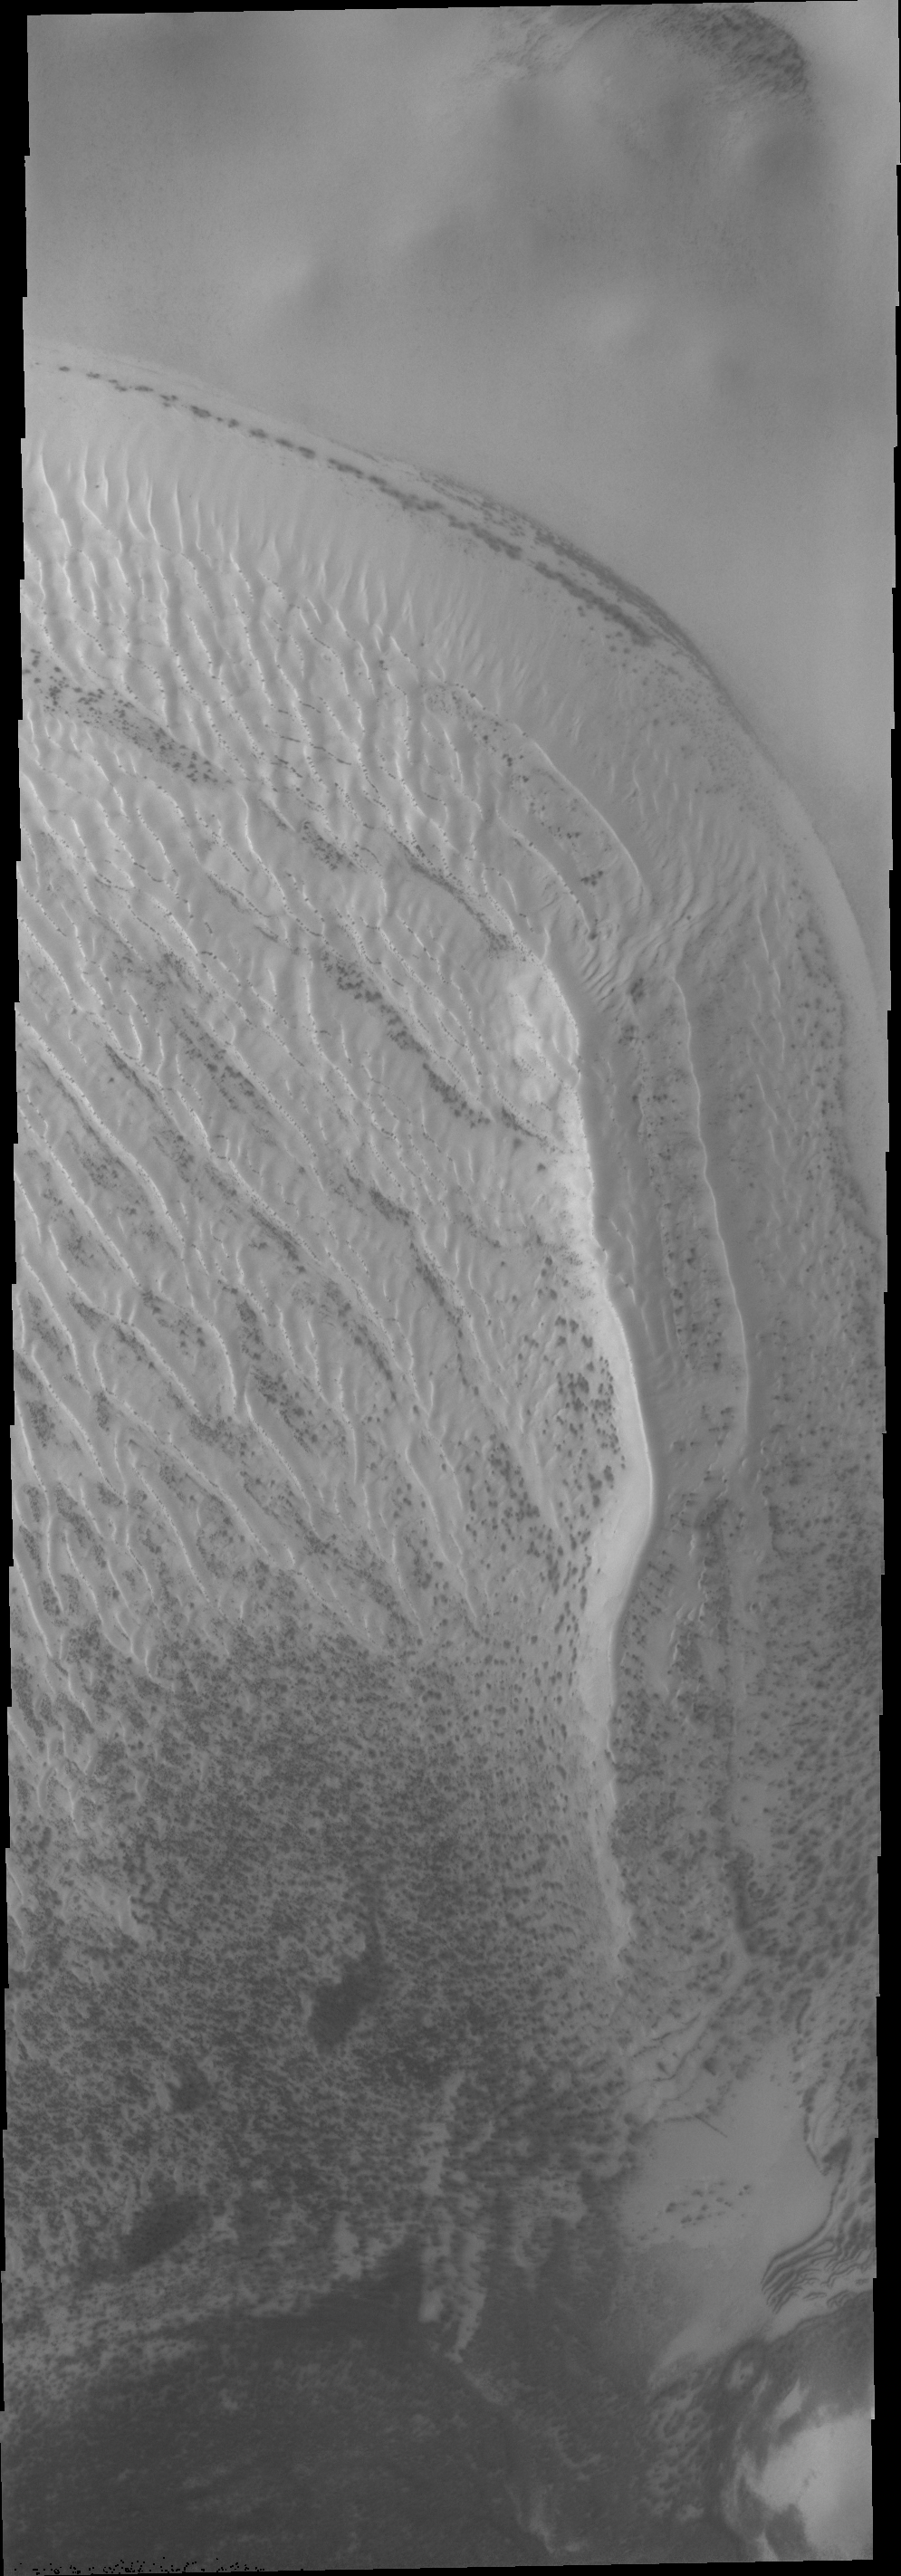

Richardson Crater Dunes

The dunes in Richardson crater, located at 72 degrees south latitude, are still covered in frost. The small dark spots are where the sun is beginning to remove the ice and reveal the darker dune materials below.

Credit: NASA/JPL/ASU